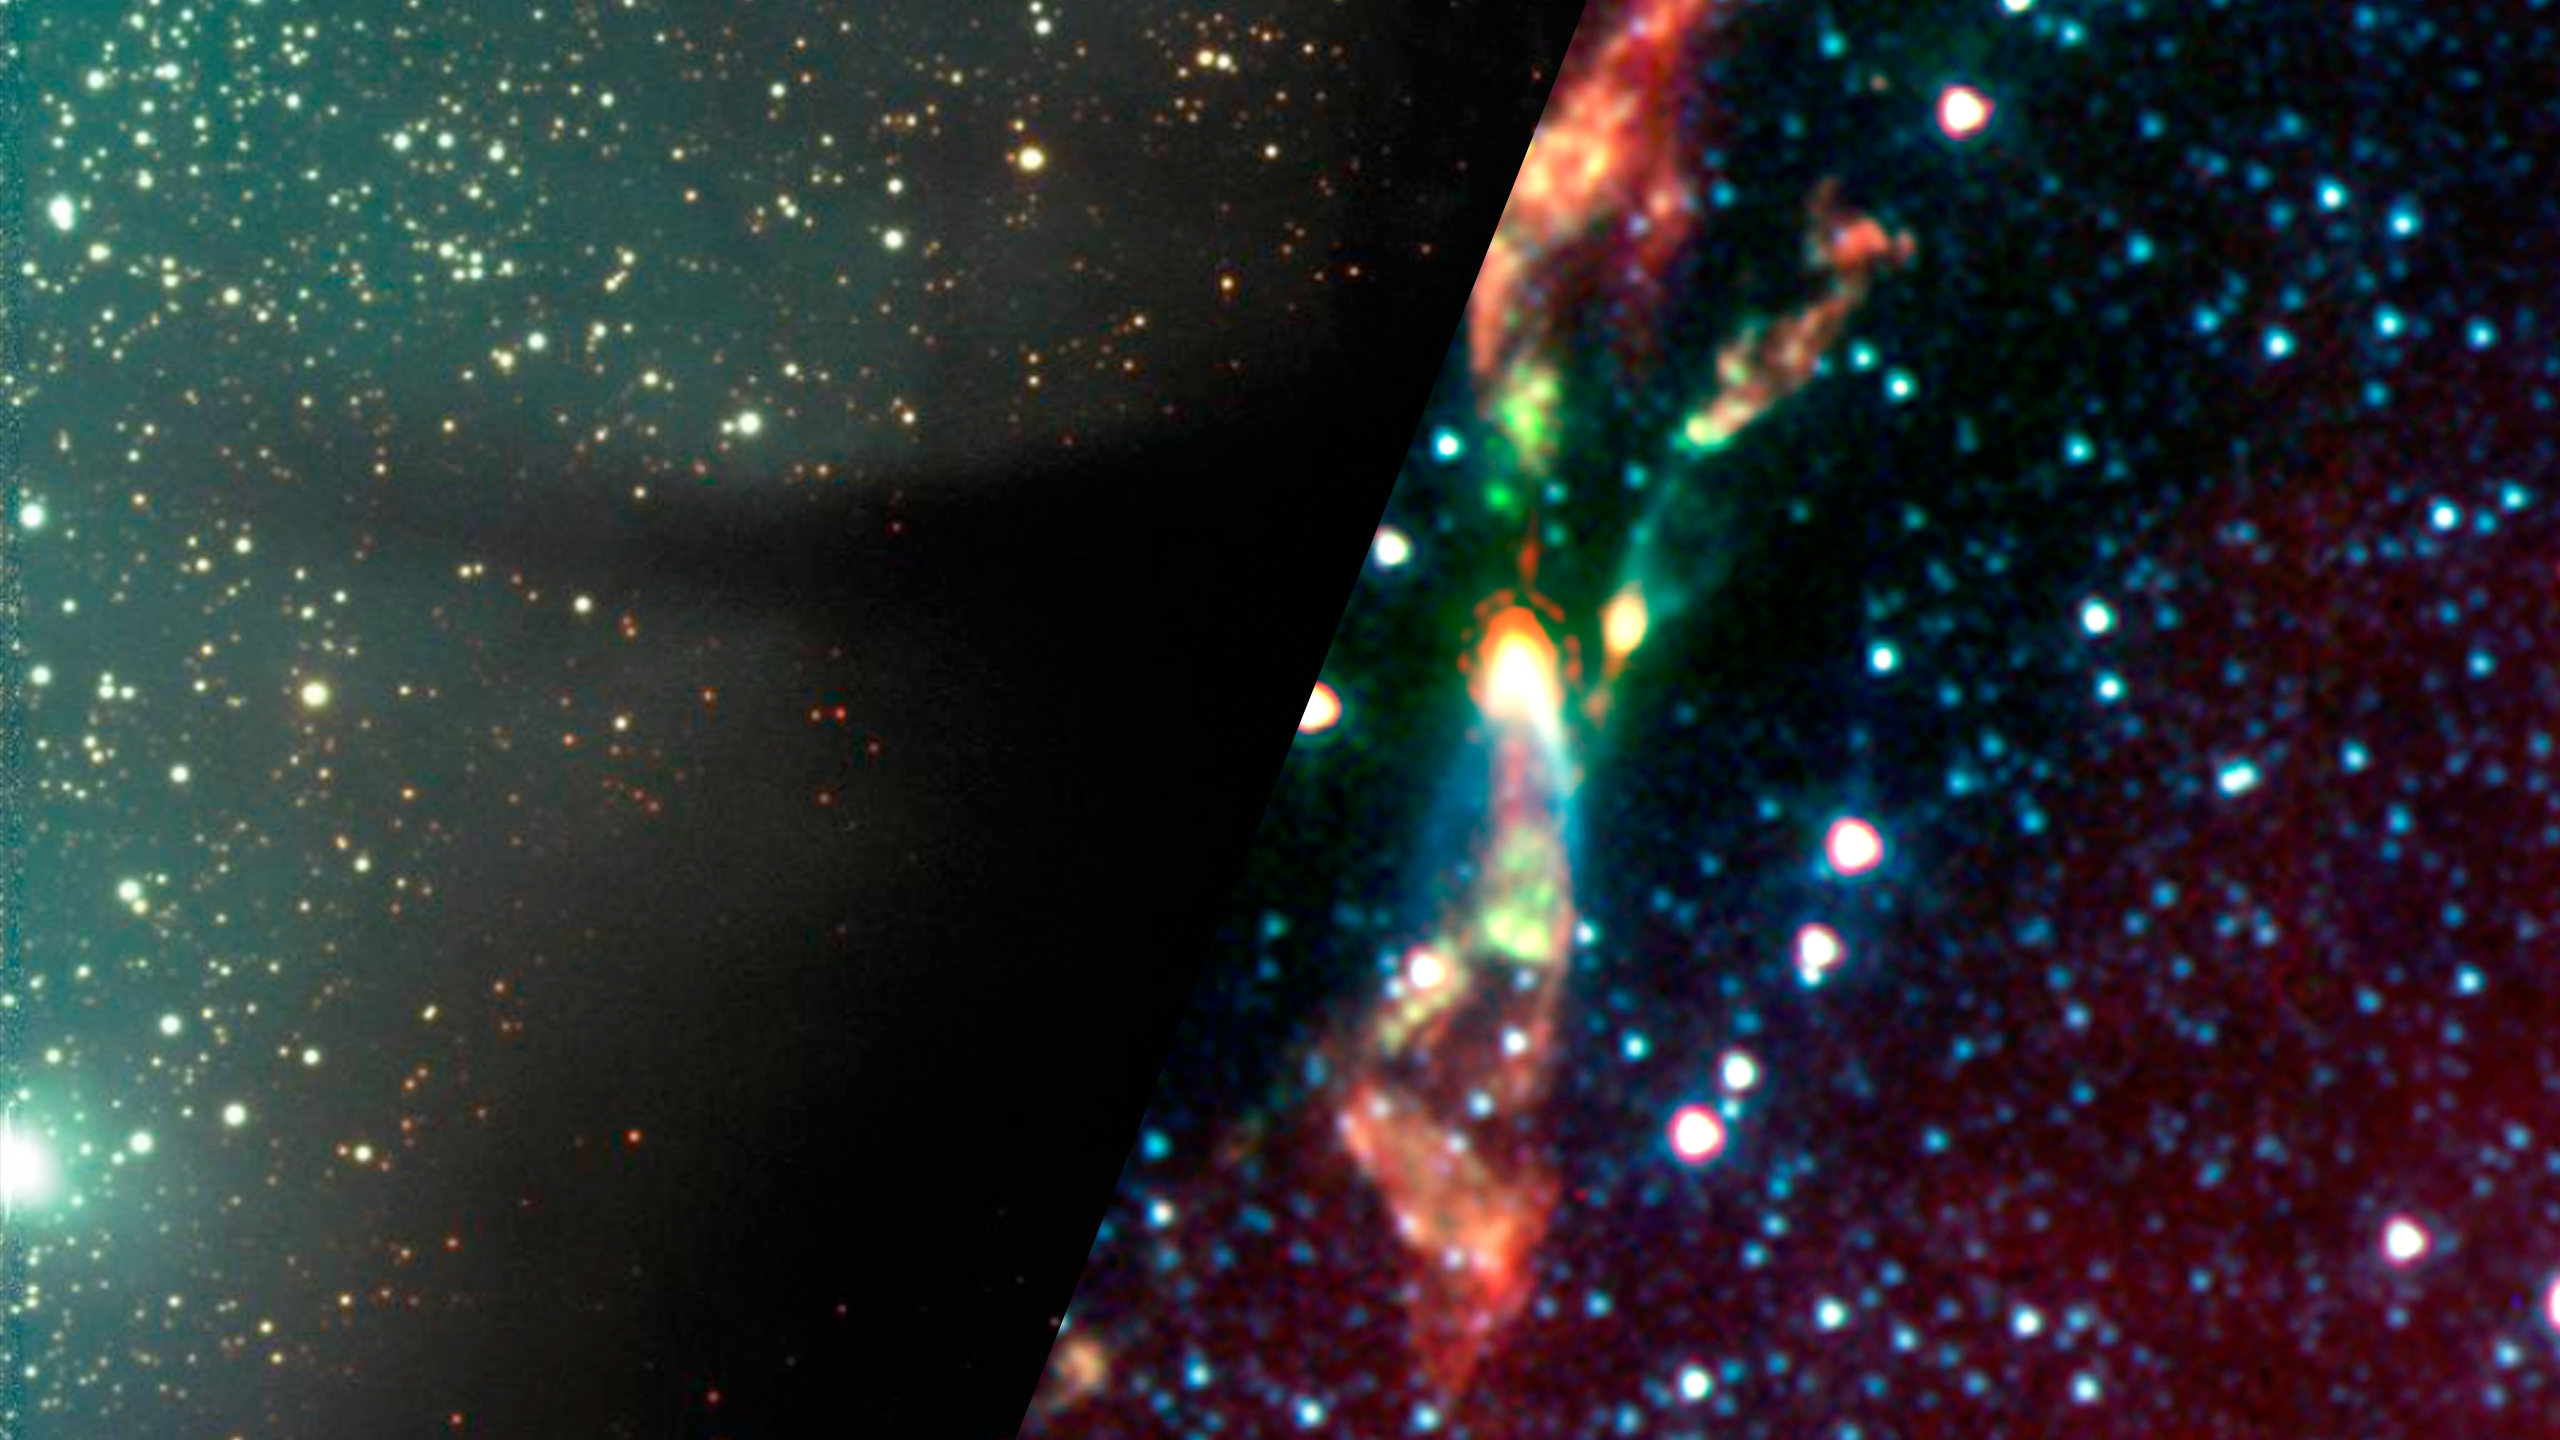

Infrared Universe: Baby Star Jet

As stars begin draw in material from the surrounding disk of gas, they form jets of material that blast through their surrounding clouds. While such jets may have some appearance in visible light, an infrared view can reveal both sides of the jet along with the source star deep within the cloud, as seen in this image of the protostar BHR71.

Optical: One side of the protostellar jet bursts out of the dust cloud.

Infrared: The inner workings of the star’s jet.
Credit: NASA JPL-Caltech, T. Bourke (Harvard-Smithsonian CfA) and c2d Legacy Team

About the Infrared Universe Collection
The human eye can only see visible light, but objects give off a variety of wavelengths of light. To see an object as it truly exists, we would ideally look at its appearance through the full range of the electromagnetic spectrum. Telescopes show us objects as they appear emitting different energies of light, with each wavelength conveying unique information about the object. The Webb Space Telescope will study infrared light from celestial objects with much greater clarity and sensitivity than ever before. Explore the Infrared Universe. Adapted from Cool Cosmos by IPAC, with additional contributions from Bruno Merin and Miguel Merin (Pludo).

Credit: Video: NASA, ESA, Gregory Bacon (STScI)